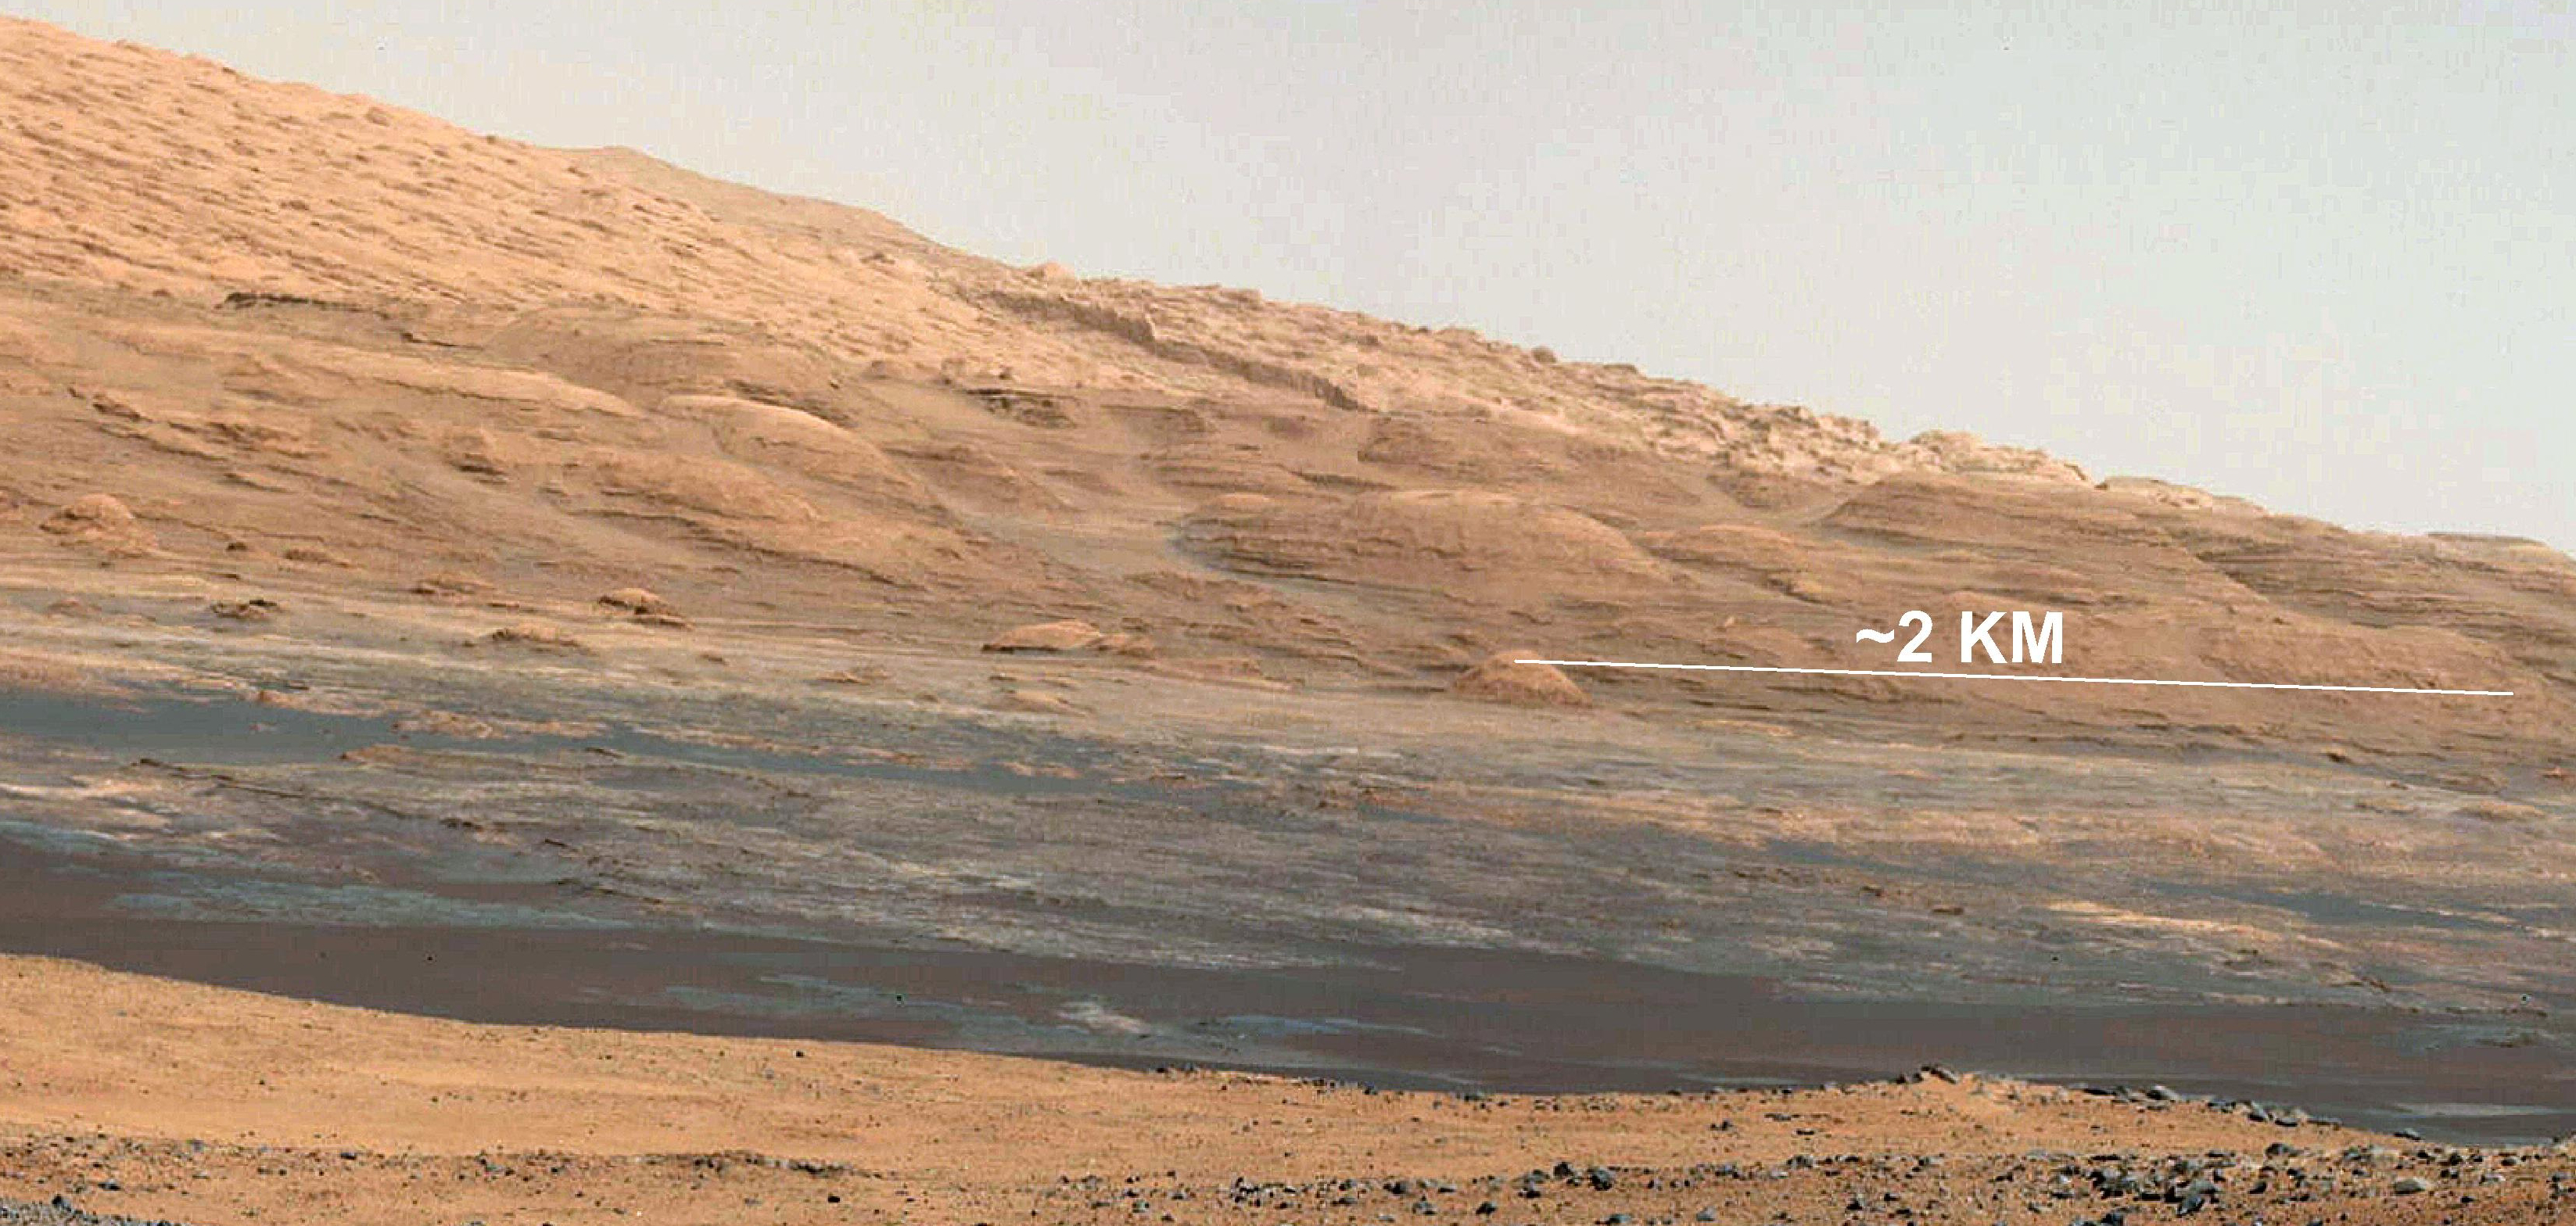

The Promised Land

This image (cut out from a mosaic) shows the view from the landing site of NASA’s Curiosity rover toward the lower reaches of Mount Sharp, where Curiosity is likely to begin its ascent through hundreds of feet (meters) of layered deposits. The lower several hundred feet (meters) show evidence of bearing hydrated minerals, based on orbiter observations. The terrain Curiosity will explore is marked by hills, buttes, mesas and canyons on the scale of one-to-three story buildings, very much like the Four Corners region of the western United States.

A scale bar indicates a distance of 1.2 miles (2 kilometers).

Curiosity’s 34-millimeter Mast Camera acquired this high-resolution image on Aug. 8, 2012 PDT (Aug. 9 EDT).

This image shows the colors modified as if the scene were transported to Earth and illuminated by terrestrial sunlight. This processing, called “white balancing,” is useful to scientists for recognizing and distinguishing rocks by color in more familiar lighting.

Mars Science Laboratory is a project of NASA’s Science Mission Directorate. The mission is managed by JPL. Curiosity was designed, developed and assembled at JPL, a division of the California Institute of Technology in Pasadena.

Credit: NASA/JPL-Caltech/MSSS